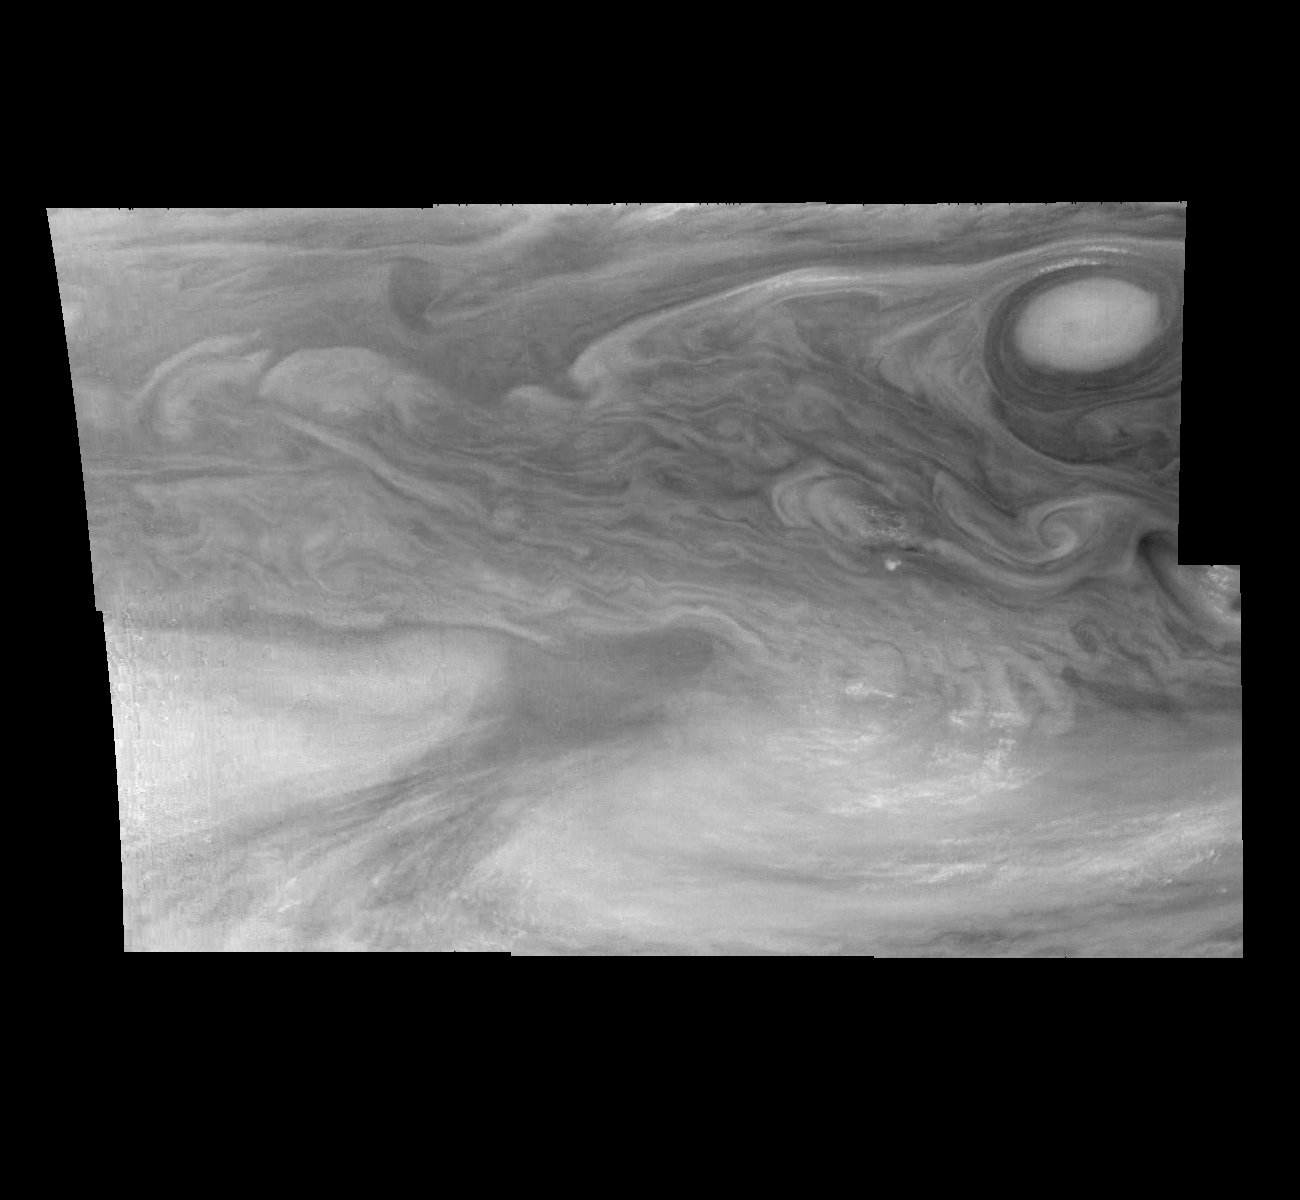

Jupiter’s Equatorial Region in a Methane Band (Time Set 1)

Mosaic of Jupiter’s equatorial region at 727 nanometers (nm). The mosaic covers an area of 34,000 kilometers by 22,000 kilometers. Light at 727 nm is moderately absorbed by atmospheric methane. This image shows the features of Jupiter’s main visible cloud deck and upper tropospheric haze, with higher features enhanced in brightness over lower features. The dark region near the center of the mosaic is an equatorial “hotspot” similar to the Galileo Probe entry site. These features are holes in the bright, reflective, equatorial cloud layer where warmer thermal emission from Jupiter’s deep atmosphere can pass through. The circulation patterns observed here along with the composition measurements from the Galileo Probe suggest that dry air may be converging and sinking over these regions, maintaining their cloud-free appearance. The bright oval in the upper right of the mosaic as well as the other smaller bright features are examples of upwelling of moist air and condensation.

North is at the top. The mosaic covers latitudes 1 to 19 degrees and is centered at longitude 336 degrees West. The smallest resolved features are tens of kilometers in size. These images were taken on December 17, 1996, at a range of 1.5 million kilometers by the Solid State Imaging system aboard NASA’s Galileo spacecraft.

The Jet Propulsion Laboratory, Pasadena, CA manages the mission for NASA’s Office of Space Science, Washington, DC.

Credit: NASA/JPL